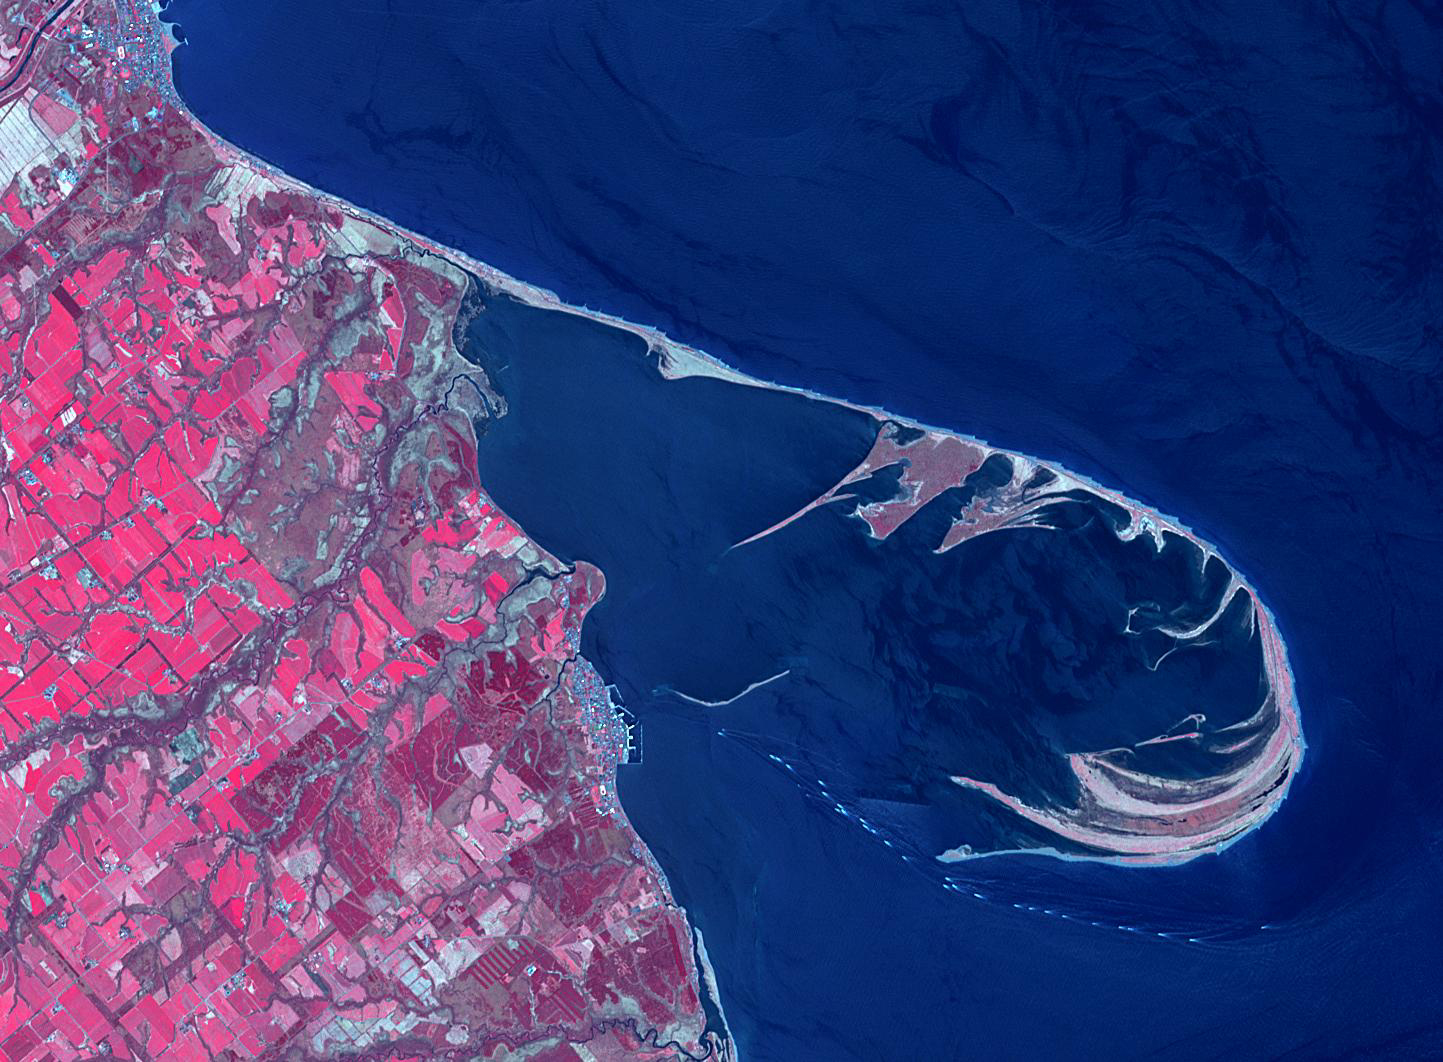

Notsuke Peninsula, Japan

The Notsuke Peninsula is on the east coast of Hokkaido, Japan. Its name is derived from the Ainu word for jawbone. The curved peninsula is the longest sandspit in the country (26 km), formed by the deposition of sand carried by offshore currents. A 15 km road stretches from the base of the peninsula to a nature center and is known as the “Flower Road”. The image was acquired May 14, 2019, covers an area of 15.9 by 21.7 km, and is located at 43.6 degrees north, 145.3 degrees east.

With its 14 spectral bands from the visible to the thermal infrared wavelength region and its high spatial resolution of about 50 to 300 feet (15 to 90 meters), ASTER images Earth to map and monitor the changing surface of our planet. ASTER is one of five Earth-observing instruments launched Dec. 18, 1999, on Terra. The instrument was built by Japan’s Ministry of Economy, Trade and Industry. A joint U.S./Japan science team is responsible for validation and calibration of the instrument and data products.

The broad spectral coverage and high spectral resolution of ASTER provides scientists in numerous disciplines with critical information for surface mapping and monitoring of dynamic conditions and temporal change. Example applications are monitoring glacial advances and retreats; monitoring potentially active volcanoes; identifying crop stress; determining cloud morphology and physical properties; wetlands evaluation; thermal pollution monitoring; coral reef degradation; surface temperature mapping of soils and geology; and measuring surface heat balance.

The U.S. science team is located at NASA’s Jet Propulsion Laboratory in Pasadena, Calif. The Terra mission is part of NASA’s Science Mission Directorate, Washington.

Credit: NASA/METI/AIST/Japan Space Systems, and U.S./Japan ASTER Science Team